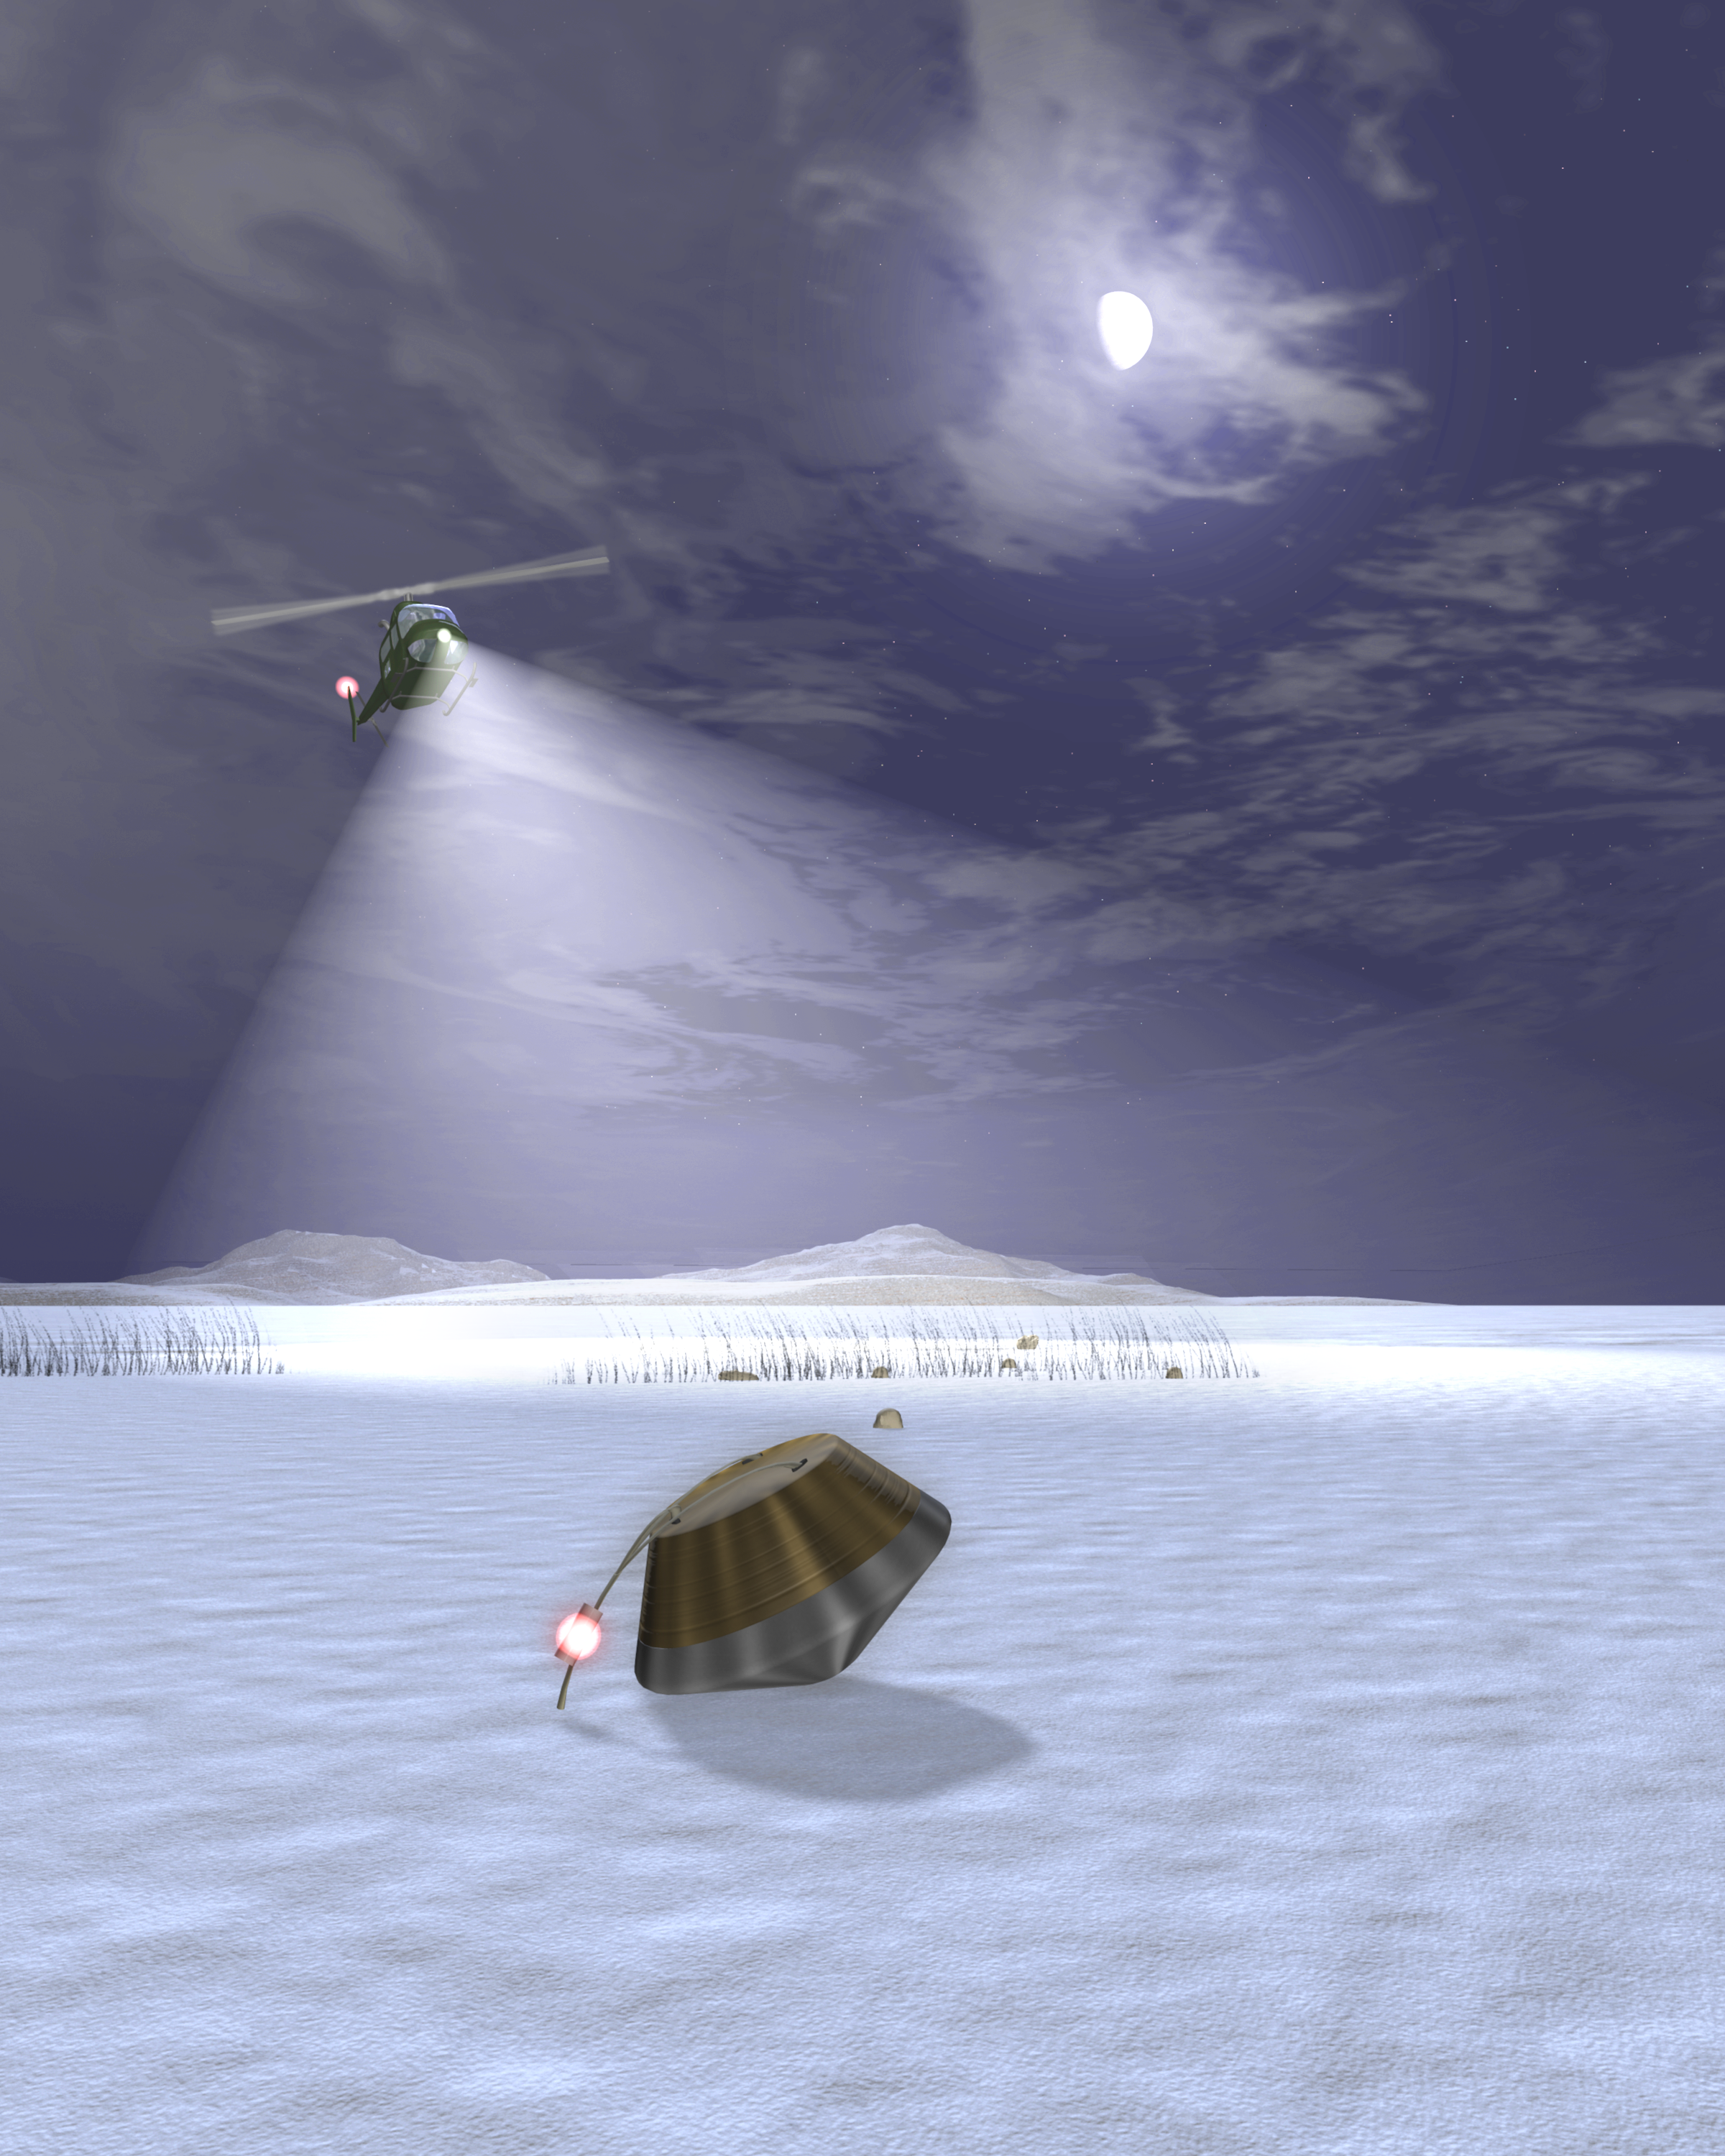

Sample Return Capsule Landing (Artist’s Concept)

Artist’s rendering of the Stardust capsule’s return to Earth. The Stardust spacecraft will bring back samples of interstellar dust, including recently discovered dust streaming into our Solar System from the direction of Sagittarius.

Credit: NASA/JPL